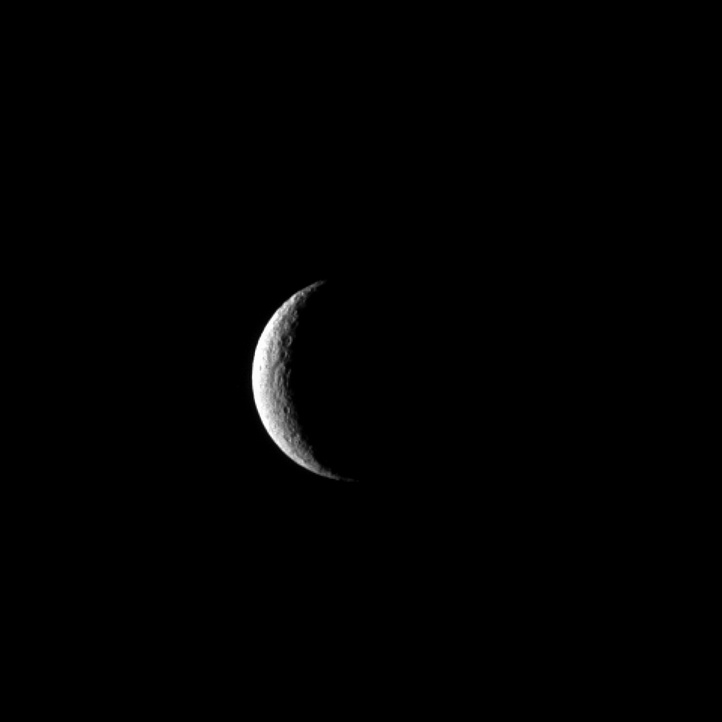

Crescent Rhea

The Cassini spacecraft captures Saturn’s moon Rhea at crescent phase, a view never visible from Earth. Near the terminator, a few of Rhea’s many craters show up in sharp relief.

With a diameter of 949 miles (1,528 kilometers) Rhea is Saturn’s second-largest moon.

This view looks toward the leading hemisphere of Rhea. North on Rhea is up and rotated 12 degrees to the right.

The image was taken in visible light with the Cassini spacecraft narrow-angle camera on Nov. 6, 2012. The view was obtained at a distance of approximately 1.2 million miles (1.9 million kilometers) from Rhea and at a Sun-Rhea-spacecraft, or phase, angle of 129 degrees. Scale in the original image was 7 miles (11 kilometers) per pixel. The image was magnified by a factor of 1.5 to enhance the visibility of surface features.

The Cassini-Huygens mission is a cooperative project of NASA, the European Space Agency and the Italian Space Agency. The Jet Propulsion Laboratory, a division of the California Institute of Technology in Pasadena, manages the mission for NASA’s Science Mission Directorate, Washington, D.C. The Cassini orbiter and its two onboard cameras were designed, developed and assembled at JPL. The imaging operations center is based at the Space Science Institute in Boulder, Colo.

Credit: NASA/JPL-Caltech/Space Science Institute